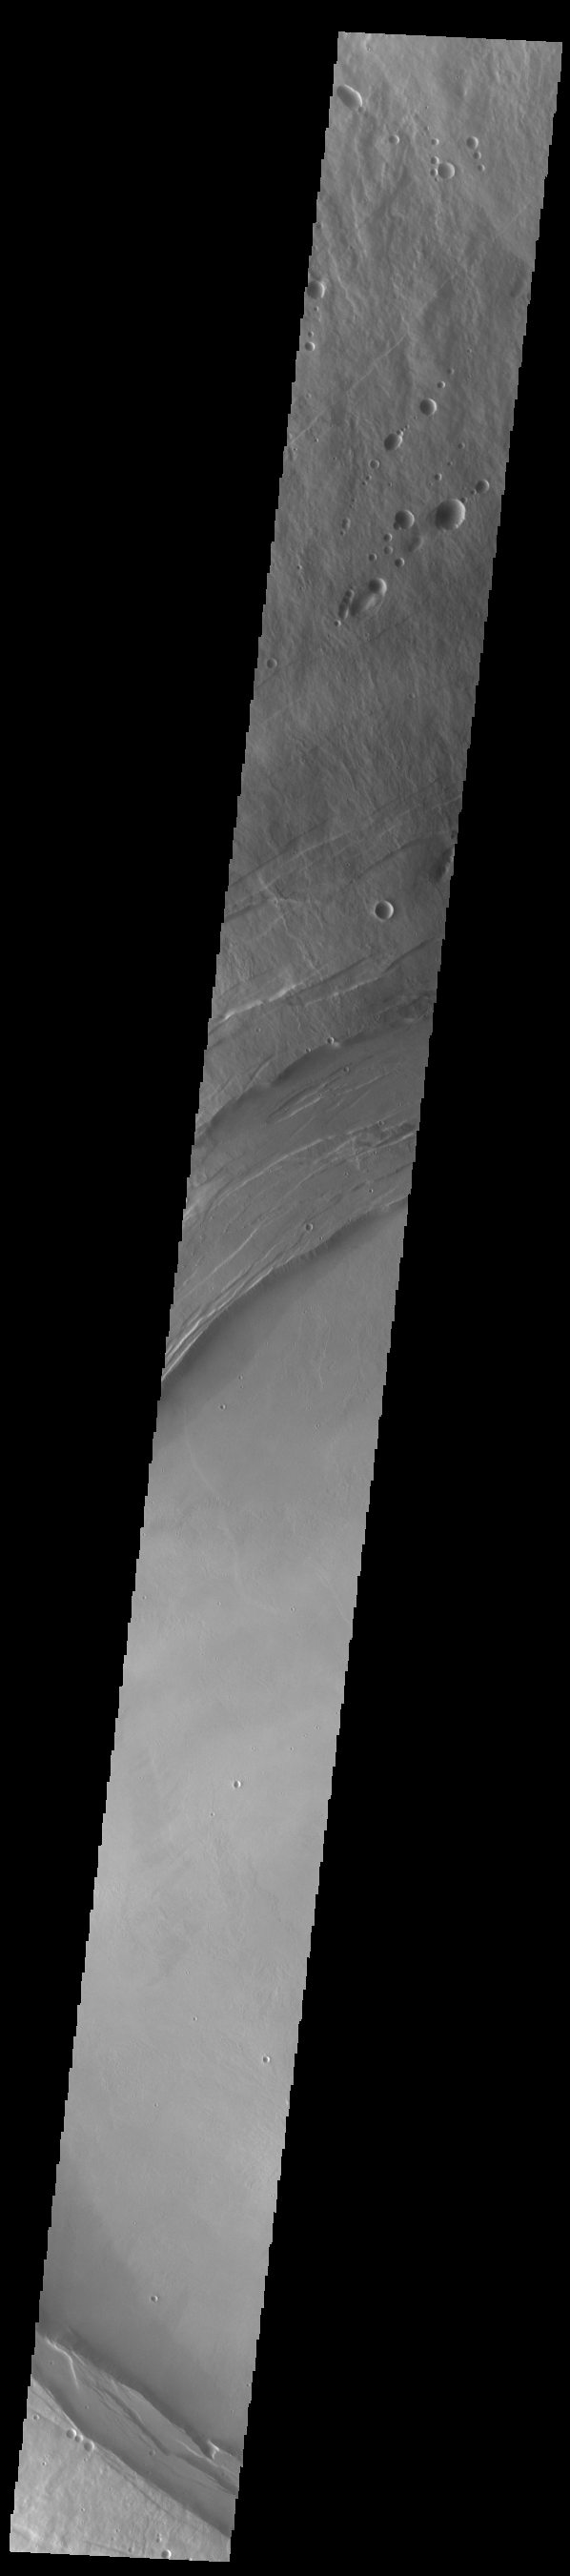

Arsia Mons Caldera

A large volcanic crater known as a caldera is located at the summit of all of the Tharsis volcanoes. These calderas are produced by massive volcanic explosions and collapse.Today’s VIS image shows the summit caldera of Arsia Mons. Several small volcanic vents are visible on the caldera floor. It is not uncommon for calderas to have “flat” floors after the final explosive eruption the empties the subsurface magma chamber. There may still be some magma or superheated rock left after the collapse that will fill in part of the depression. Additionally, over time erosion will work to level the topography. Within the Arsia Mons caldera there was renewed activity from several small vents that occurred along the alignment of the NE/SW trend of the three large volcanoes. This ongoing, low volume activity is similar to the lava lake in Kilauea in Hawaii. Arsia Mons is the southernmost of the Tharsis volcanoes. It is 450 km (270 miles) in diameter, almost 20 km (12 miles) high, and the summit caldera is 120 km (72 miles) wide. For comparison, the largest volcano on Earth is Mauna Loa. From its base on the sea floor, Mauna Loa measures only 6.3 miles high and 75 miles in diameter.The Arsia Mons summit caldera is larger than many volcanoes on Earth.

Credit: NASA/JPL-Caltech/ASU